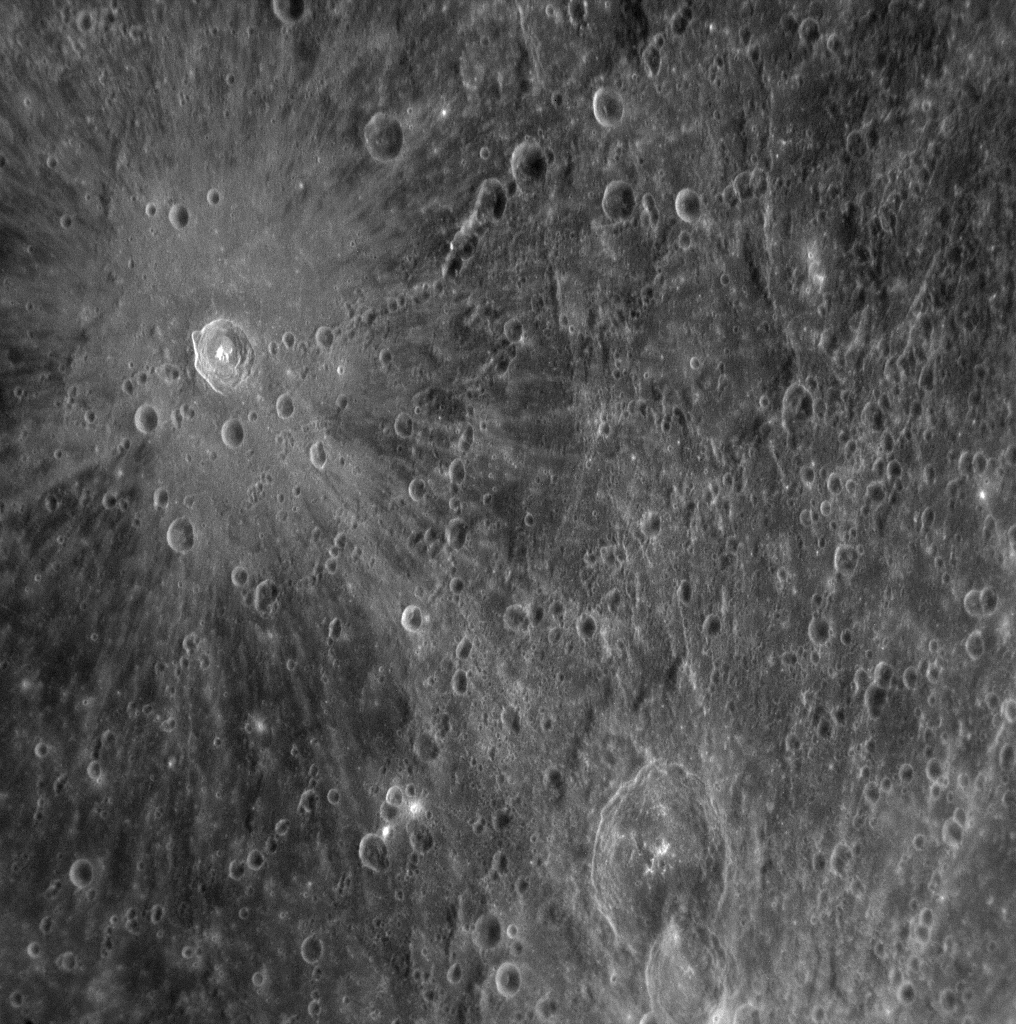

Mercury’s Cratered Surface

During its flyby of Mercury, the MESSENGER spacecraft acquired high-resolution images of the planet’s surface. This image, taken by the Narrow Angle Camera (NAC) on the Mercury Dual Imaging System (MDIS), was obtained on January 14, 2008, about 37 minutes after MESSENGER’s closest approach to the planet. The image reveals the surface of Mercury at a resolution of about 360 meters/pixel (about 1180 feet/pixel), and the width of the image is about 370 kilometers (about 230 miles). This image is the 98th in a set of 99 images that were taken in a pattern of 9 rows and 11 columns to enable the creation of a large, high-resolution mosaic of the northeast quarter of the region not seen by Mariner 10. During the encounter with Mercury, the MDIS instrument acquired image sets for seven large mosaics with the NAC.

This image shows a crater with distinctive bright rays of ejected material extending radially outward from the crater’s center. A chain of craters nearby is also visible. Studying impact craters provides insight into the history and composition of Mercury as well as dynamical processes that occurred throughout our Solar System. The MESSENGER Science Team has begun analyzing these high-resolution images to unravel these fundamental questions.

Mission Elapsed Time (MET) of image: 108827082

These images are from MESSENGER, a NASA Discovery mission to conduct the first orbital study of the innermost planet, Mercury. For information regarding the use of images, see the MESSENGER image use policy.

Credit: NASA/Johns Hopkins University Applied Physics Laboratory/Carnegie Institution of Washington